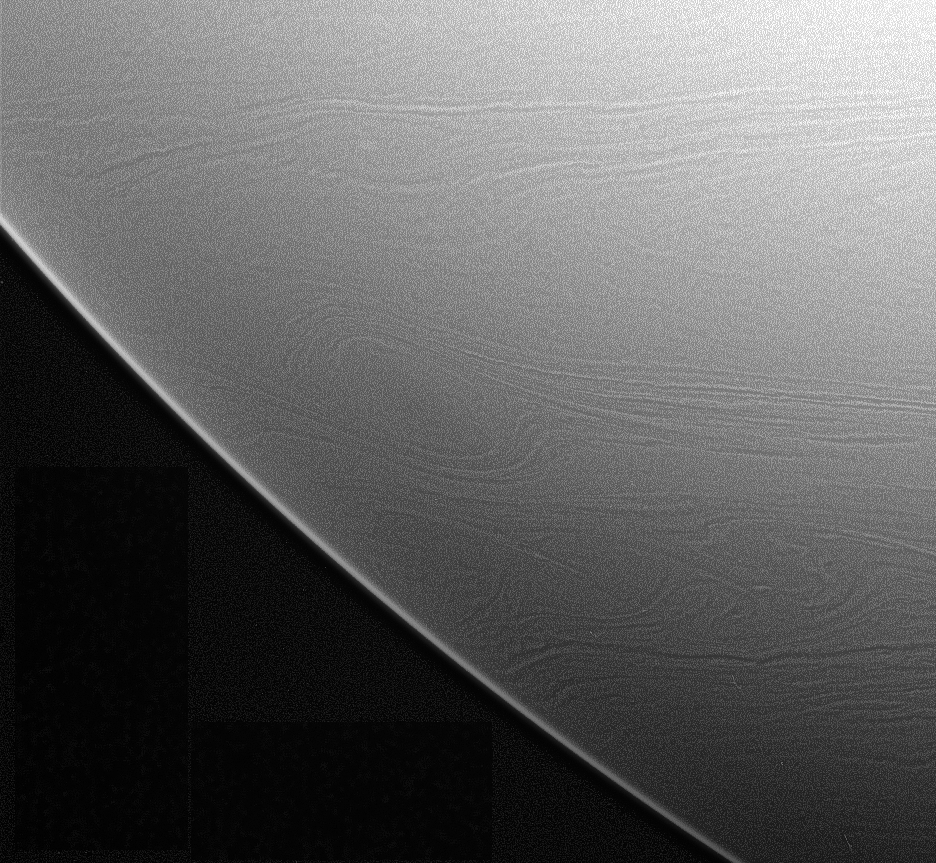

Small-scale Details

Great, oval-shaped storms churn through Saturn’s clouds in this Cassini spacecraft view of southern latitudes. The thin, linear striations in cloud features extending away from the ovals suggests that there is very little horizontal (as opposed to vertical) mixing at those latitudes.

Low contrast in the original image was enhanced to make small-scale details visible.

The image was taken in visible light with the Cassini spacecraft narrow-angle camera on Jan. 2, 2006, at a distance of approximately 2.8 million kilometers (1.7 million miles) from Saturn. The image scale is 16 kilometers (10 miles) per pixel.

The Cassini-Huygens mission is a cooperative project of NASA, the European Space Agency and the Italian Space Agency. The Jet Propulsion Laboratory, a division of the California Institute of Technology in Pasadena, manages the mission for NASA’s Science Mission Directorate, Washington, D.C. The Cassini orbiter and its two onboard cameras were designed, developed and assembled at JPL. The imaging operations center is based at the Space Science Institute in Boulder, Colo.

Credit: NASA/JPL/Space Science Institute